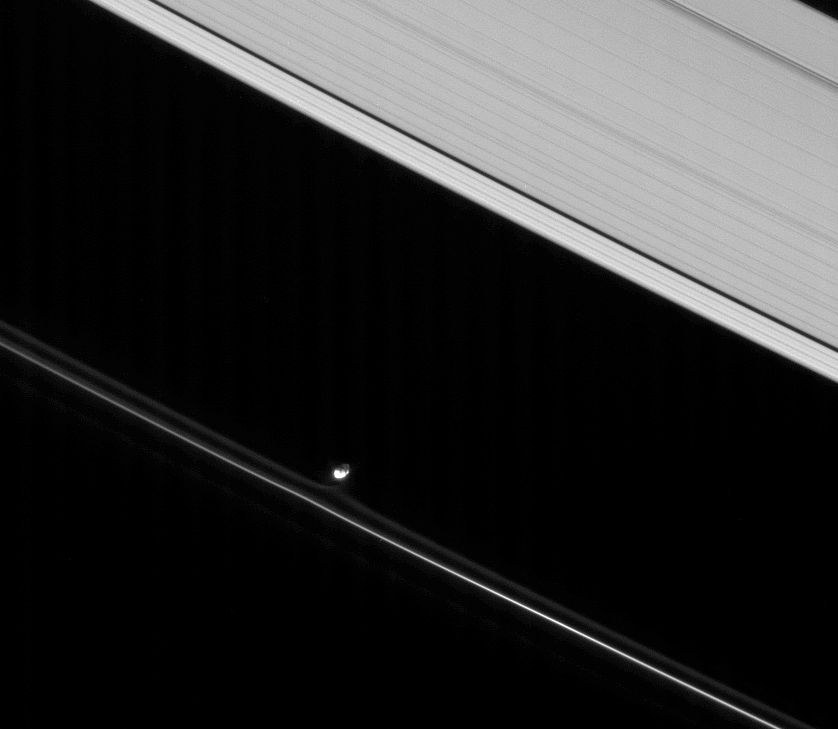

Pulling Away

Prometheus—lit partly by direct sunlight and partly by saturnshine—pulls at material in the inner portion of the F ring. Saturnshine is sunlight reflected by the Ringed Planet, which often brightens the night sides of Saturn’s moons.

This view looks toward irregularly shaped Prometheus (102 kilometers, or 63 miles across at its widest point) and the unilluminated side of the rings from about 41 degrees above the ringplane.

The image was taken in visible light with the Cassini spacecraft narrow-angle camera on March 10, 2008. The view was obtained at a distance of approximately 1.2 million kilometers (743,000 miles) from Prometheus and at a Sun-Prometheus-spacecraft, or phase, angle of 59 degrees. Image scale is 7 kilometers (4 miles) per pixel.

The Cassini-Huygens mission is a cooperative project of NASA, the European Space Agency and the Italian Space Agency. The Jet Propulsion Laboratory, a division of the California Institute of Technology in Pasadena, manages the mission for NASA’s Science Mission Directorate, Washington, D.C. The Cassini orbiter and its two onboard cameras were designed, developed and assembled at JPL. The imaging operations center is based at the Space Science Institute in Boulder, Colo.

Credit: NASA/JPL/Space Science Institute